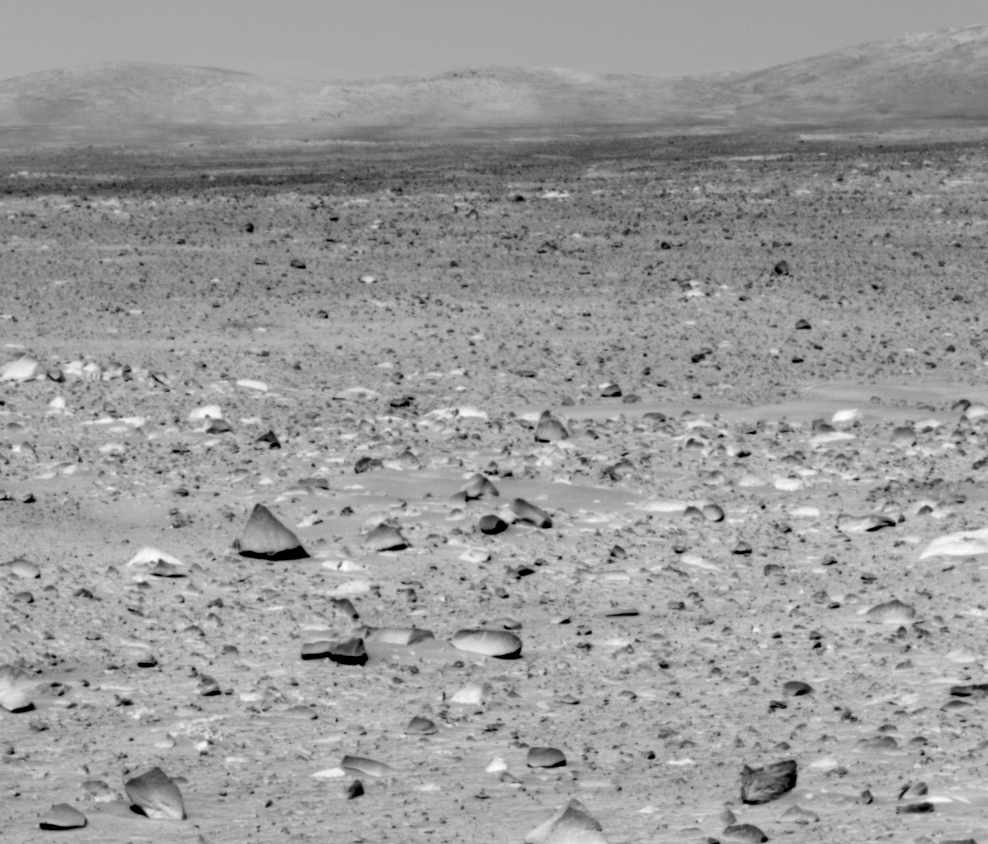

Light-toned Rocks First, ‘Columbia Hills’ Later

This image taken by the Mars Exploration Rover’s panoramic camera on sol 91 (April 5, 2004) shows the rover’s ultimate destination – the eastern-lying “Columbia Hills.” The rover will head toward the hills in coming sols, while stopping to investigate rocks and soils along the way. Of particular interest is the light-toned coating seen here on the low-lying rocks. Scientists intend to find out if this coating is the same as that observed on the well-studied rock dubbed “Mazatzal.” They believe Mazatzal’s coating may have formed by cementation of airborne dust, perhaps in a slightly wetter, past environment. The scientists also plan to determine if the soil here is the same as the somewhat cohesive soil seen near the rover’s lander. Like the coatings, this soil may have formed in past moist environments. This image was taken with the panoramic camera’s infrared (750 nanometer) filter.

Credit: NASA/JPL/Cornell